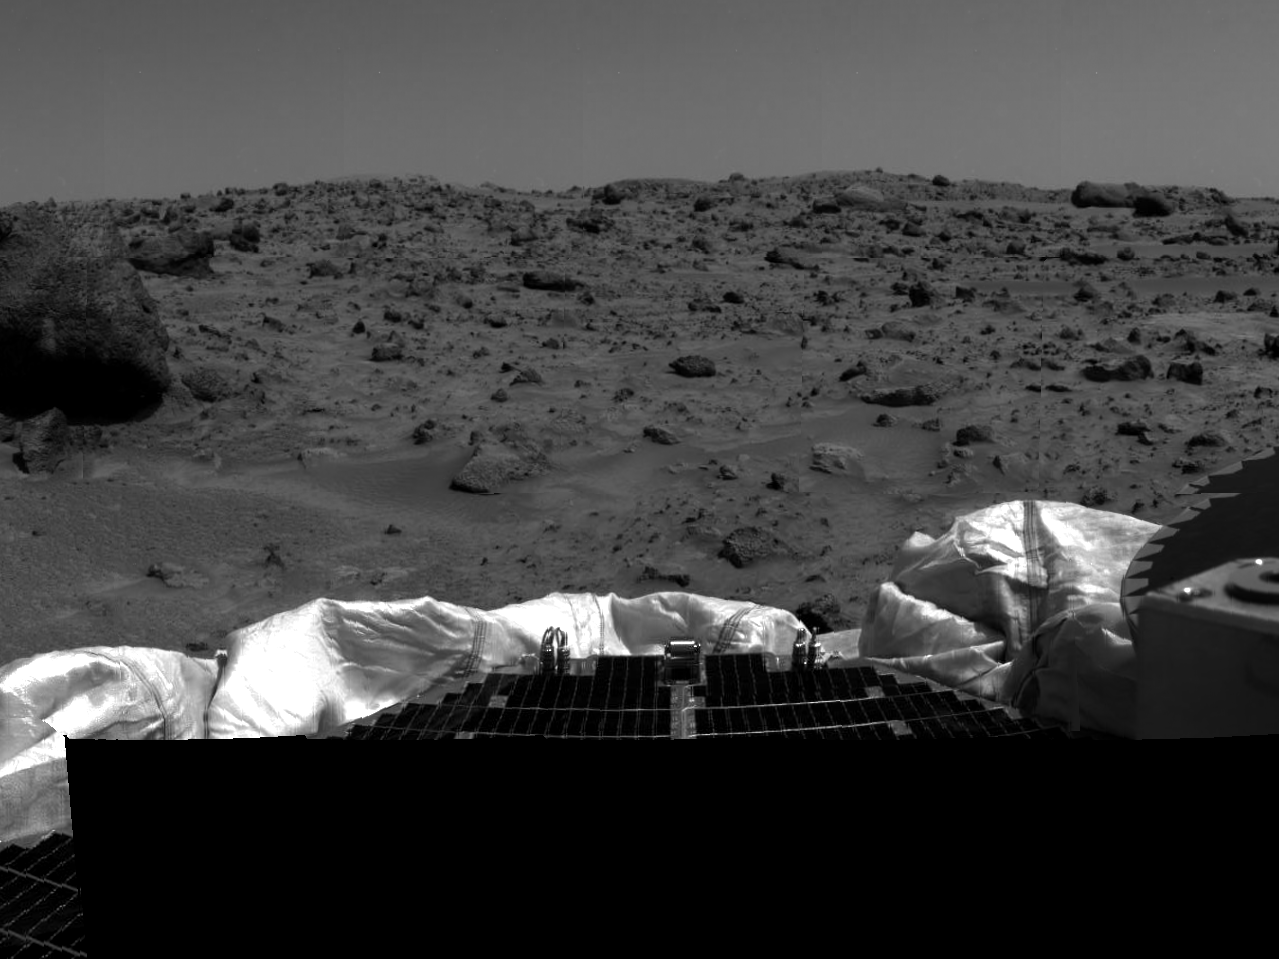

Terrain and Rock “Yogi”

The left portion of this image, taken by the Imager for Mars Pathfinder (IMP) on Sol 2, shows a portion of the large rock nicknamed “Yogi.” Portions of a petal and deflated airbag are in the foreground. The dark circular object at right is a portion of the lander’s high-gain antenna.

Mars Pathfinder was developed and managed by the Jet Propulsion Laboratory (JPL) for the National Aeronautics and Space Administration. The Imager for Mars Pathfinder (IMP) was developed by the University of Arizona Lunar and Planetary Laboratory under contract to JPL. Peter Smith is the Principal Investigator.

Photojournal note: Sojourner spent 83 days of a planned seven-day mission exploring the Martian terrain, acquiring images, and taking chemical, atmospheric and other measurements. The final data transmission received from Pathfinder was at 10:23 UTC on September 27, 1997. Although mission managers tried to restore full communications during the following five months, the successful mission was terminated on March 10, 1998.

Credit: NASA/JPL